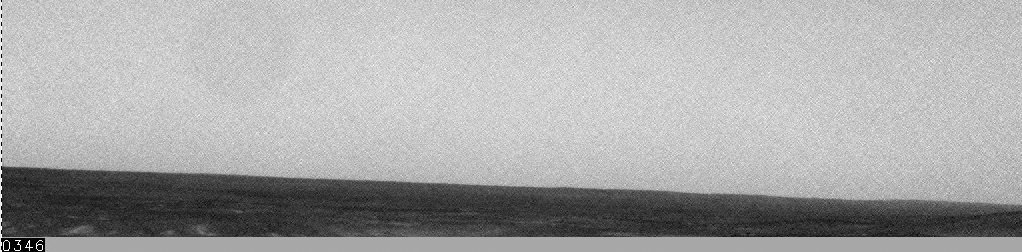

Spirit Feels Dust Gust

On sol 1149 (March 28, 2007) of its mission, NASA’s Mars Exploration Rover Spirit caught a wind gust with its navigation camera. A series of navigation camera images were strung together to create this movie. The front of the gust is observable because it was strong enough to lift up dust. From assessing the trajectory of this gust, the atmospheric science team concludes that it is possible that it passed over the rover. There was, however, no noticeable increase in power associated with this gust. In the past, dust devils and gusts have wiped the solar panels of dust, making it easier for the solar panels to absorb sunlight.

Credit: NASA/JPL-Caltech